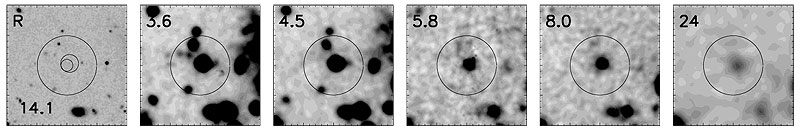

Distant "SCUBA" Galaxy

This series of deep images shows the small field surrounding the brightest SCUBA galaxy (CUDSS 14.1) in this study at six wavelengths. From left to right, these images were taken at, first, R band using the Subaru telescope, then 3.6, 4.5, 5.8, and 8.0 microns using IRAC, and finally at 24 microns using MIPS. The circle shows the area searched for potential counterparts to the SCUBA galaxy. At 3.6 and 4.5 microns there are multiple candidates. At visible wavelengths, the SCUBA galaxy is invisible -- presumably because it is screened by thick clouds of dust generated by the very rapid star formation ongoing within it. But at long wavelengths there is only one candidate -- a strong source of emission at 5.8, 8.0 and 24.0 microns easily detected by Spitzer. This demonstrates how foreground galaxies, such as the bright object just left of bottom center in the R-band image, fade from view toward ever-longer wavelengths. This underlines the benefits of Spitzer observations for the continuing study of these enigmatic, high-redshift galaxies.

Credit: NASA/JPL-Caltech/M. Ashby (Harvard-Smithsonian CfA)